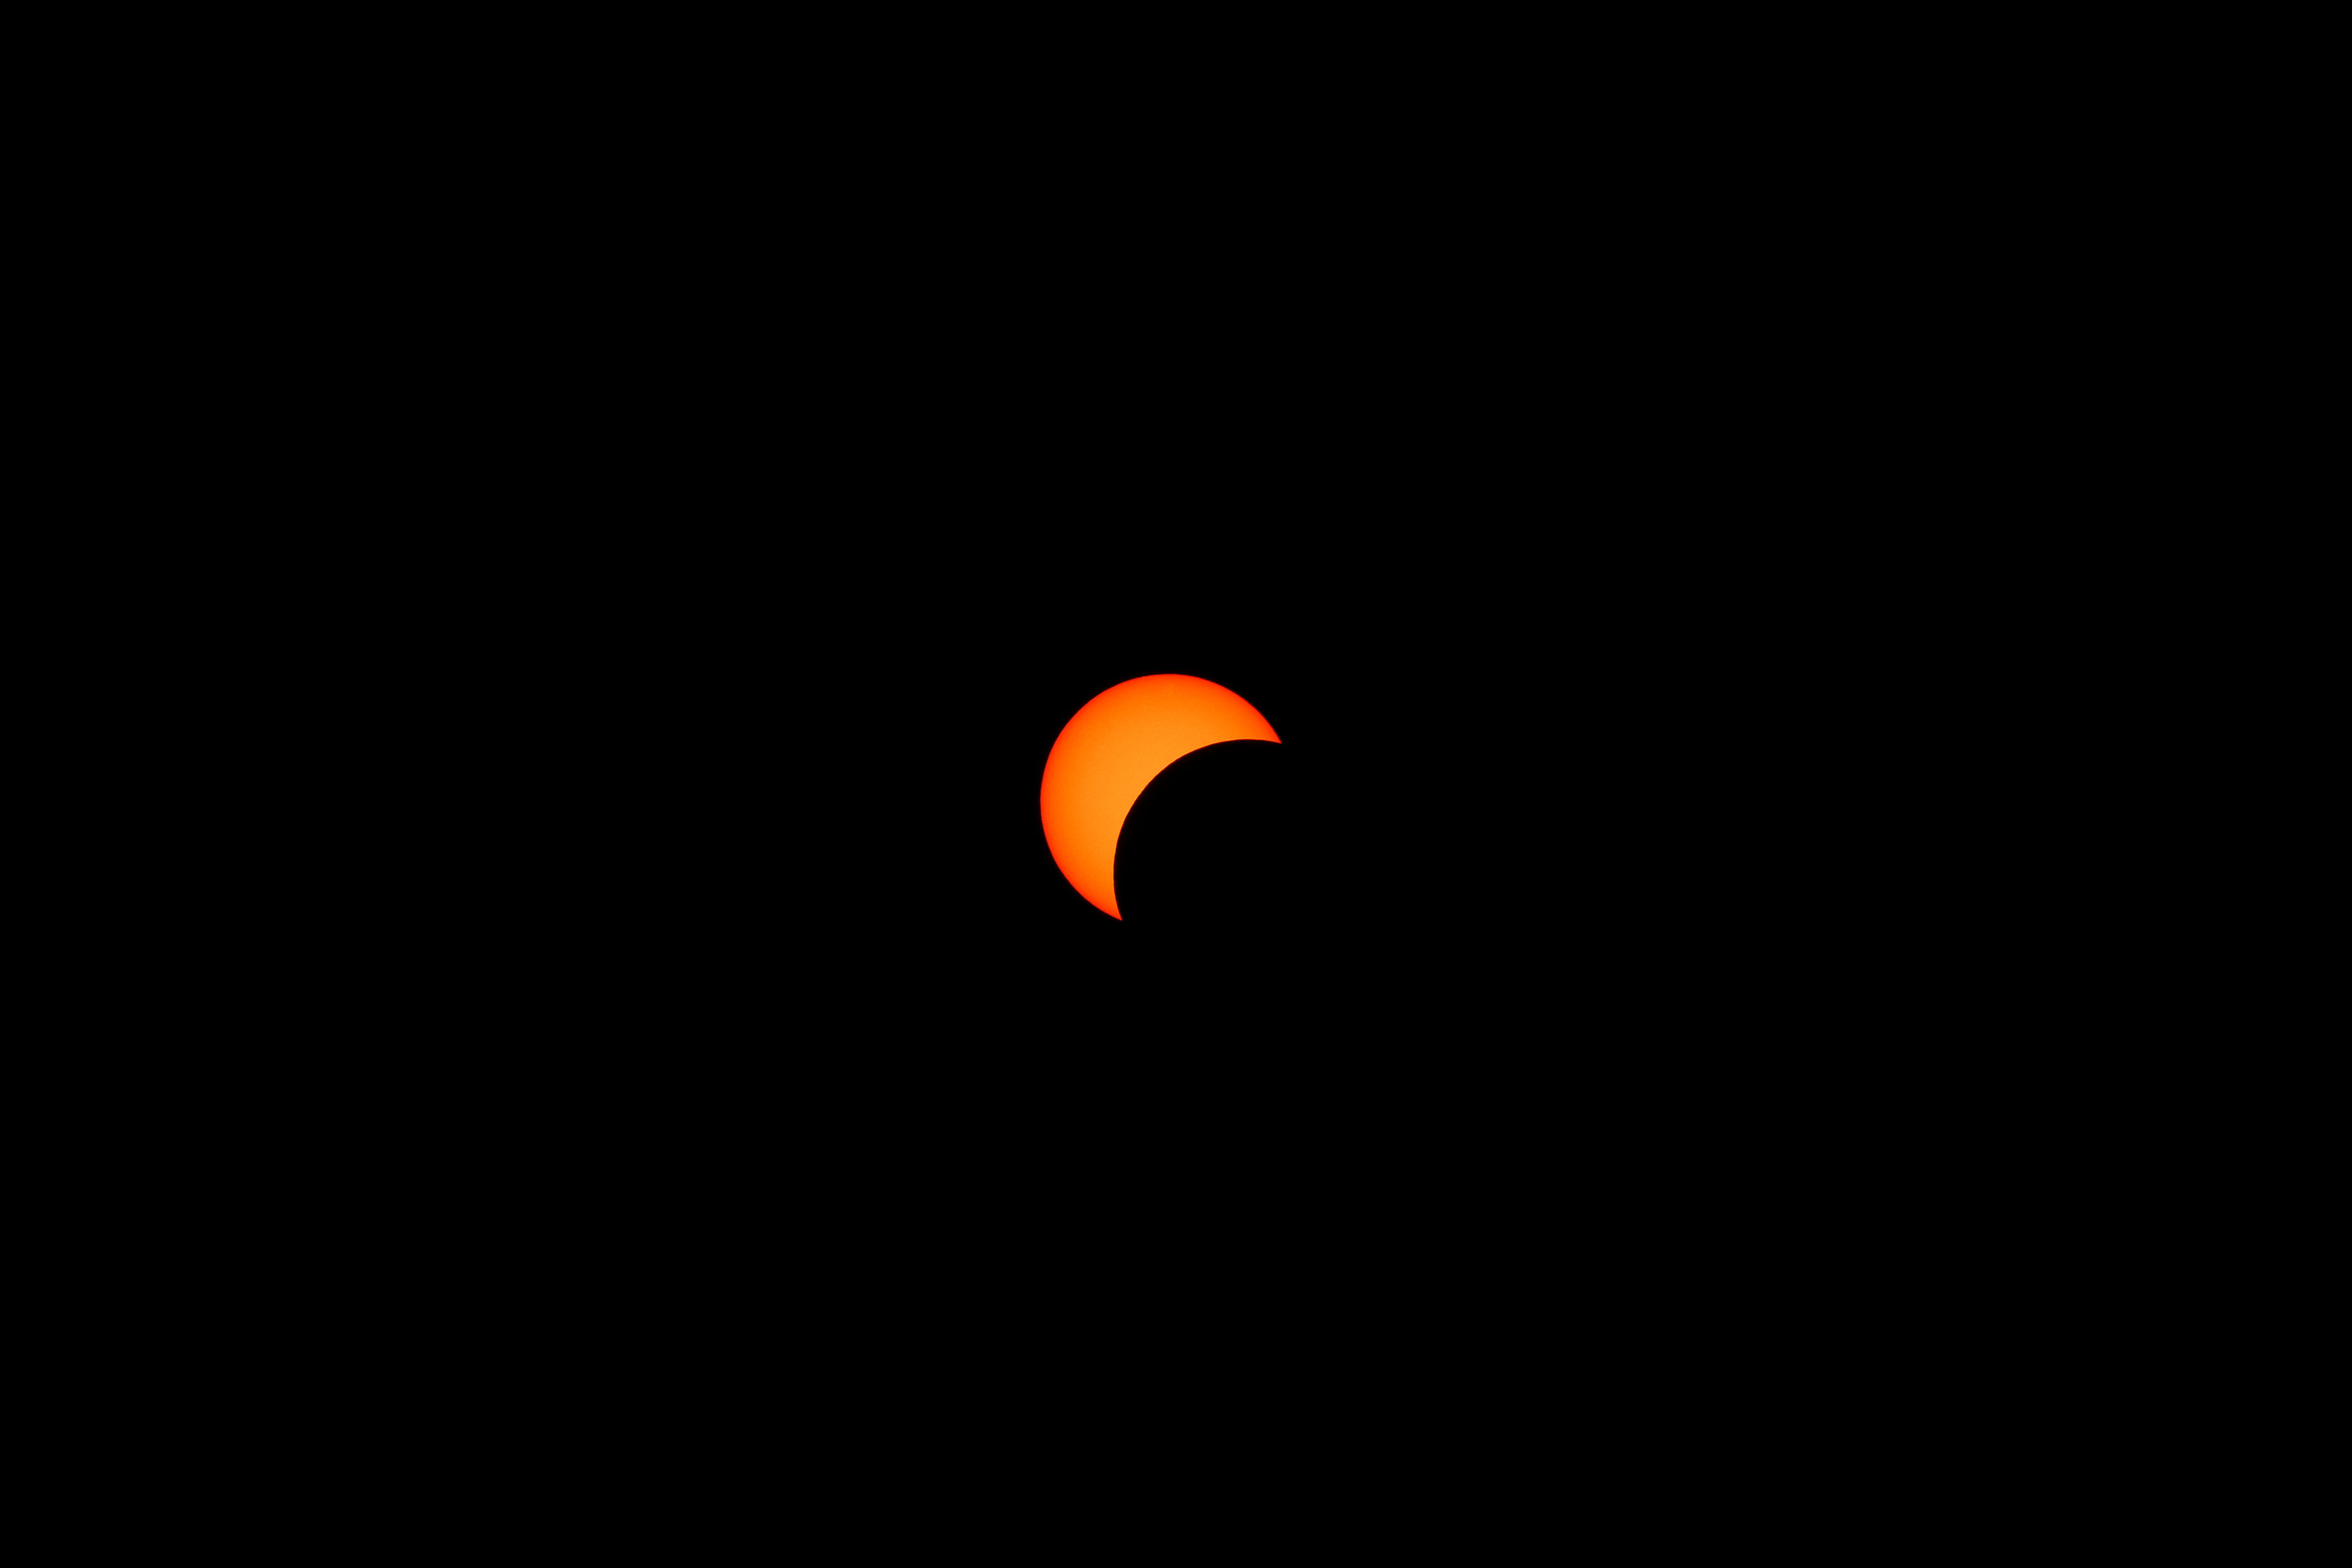

2024 Partial Solar Eclipse

The moon is seen passing in front of the sun during a partial solar eclipse from NASA Langley Research Center in Hampton, VA, Monday, April 8, 2024. A total solar eclipse swept across a narrow portion of the North American continent from Mexico’s Pacific coast to the Atlantic coast of Newfoundland, Canada. A partial solar eclipse was visible across the entire North American continent along with parts of Central America and Europe.

Credit: NASA, Ryan Hill